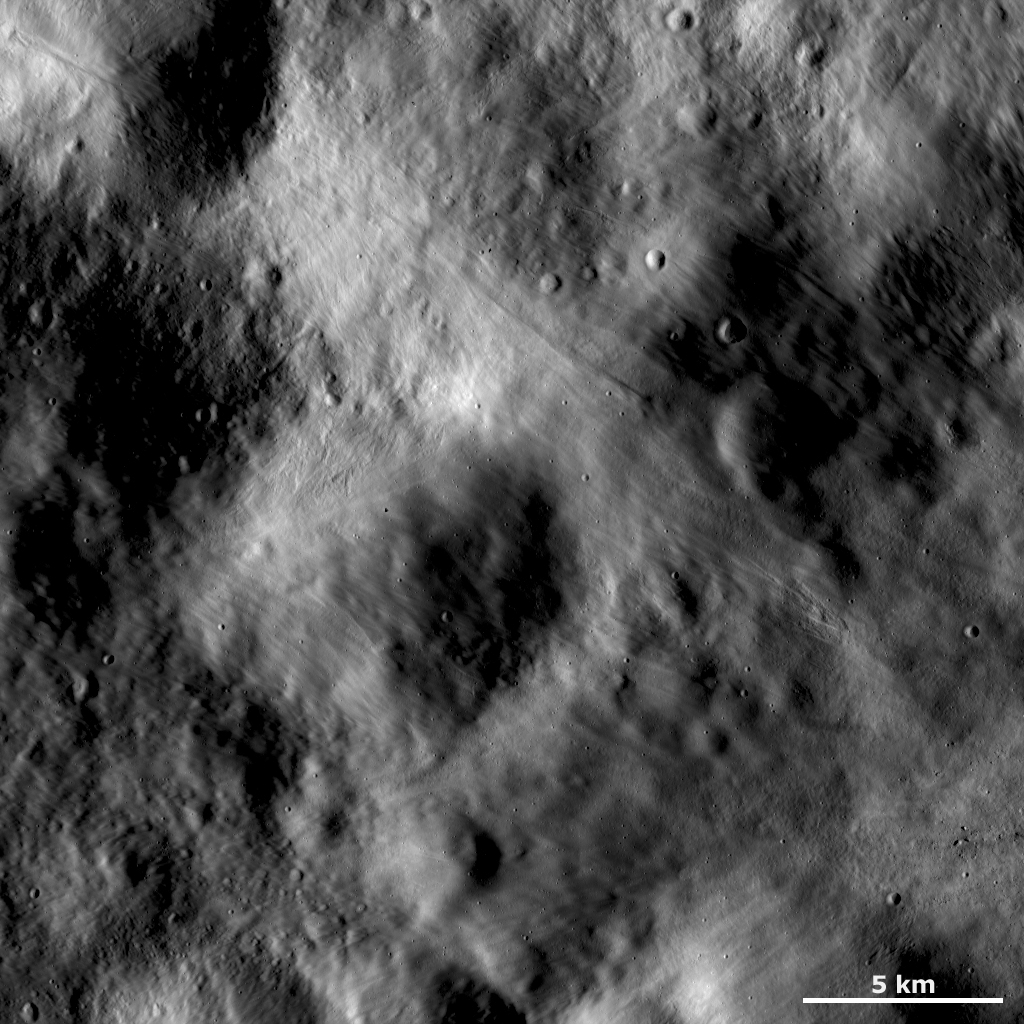

Grooved Surface and Area of Boulders

This Dawn framing camera (FC) image of Vesta shows an area of the surface that is both grooved and smooth, which gives it an undulating appearance. The grooves run in many directions and are narrow, much less than 1 kilometer (0.6 mile) in width. There are many tiny craters, which are only a few hundred meters (hundreds of feet) in diameter, visible across this image. Small-scale features such as these are only visible in Dawn’s high-resolution LAMO (low-altitude mapping orbit) orbit images. Another set of small-scale features is the cluster of boulders in the bottom right of the image. The boulders are distinguished from small craters because of the orientation of their shadows: the boulders cast shadows to the left because they are sticking out of the surface, while the craters cast shadows to the right because they are set into the surface.

This image is located in Vesta’s Numisia quadrangle, near the Vestan equator. NASA’s Dawn spacecraft obtained this image with its framing camera on Dec. 18, 2011. This image was taken through the camera’s clear filter. The distance to the surface of Vesta is 272 kilometers (169 miles) and the image has a resolution of about 25 meters (82 feet) per pixel. This image was acquired during the LAMO (low-altitude mapping orbit) phase of the mission.

The Dawn mission to Vesta and Ceres is managed by NASA’s Jet Propulsion Laboratory, a division of the California Institute of Technology in Pasadena, for NASA’s Science Mission Directorate, Washington D.C. UCLA is responsible for overall Dawn mission science. The Dawn framing cameras have been developed and built under the leadership of the Max Planck Institute for Solar System Research, Katlenburg-Lindau, Germany, with significant contributions by DLR German Aerospace Center, Institute of Planetary Research, Berlin, and in coordination with the Institute of Computer and Communication Network Engineering, Braunschweig. The Framing Camera project is funded by the Max Planck Society, DLR, and NASA/JPL.

Credit: NASA/JPL-Caltech/UCLA/MPS/DLR/IDA